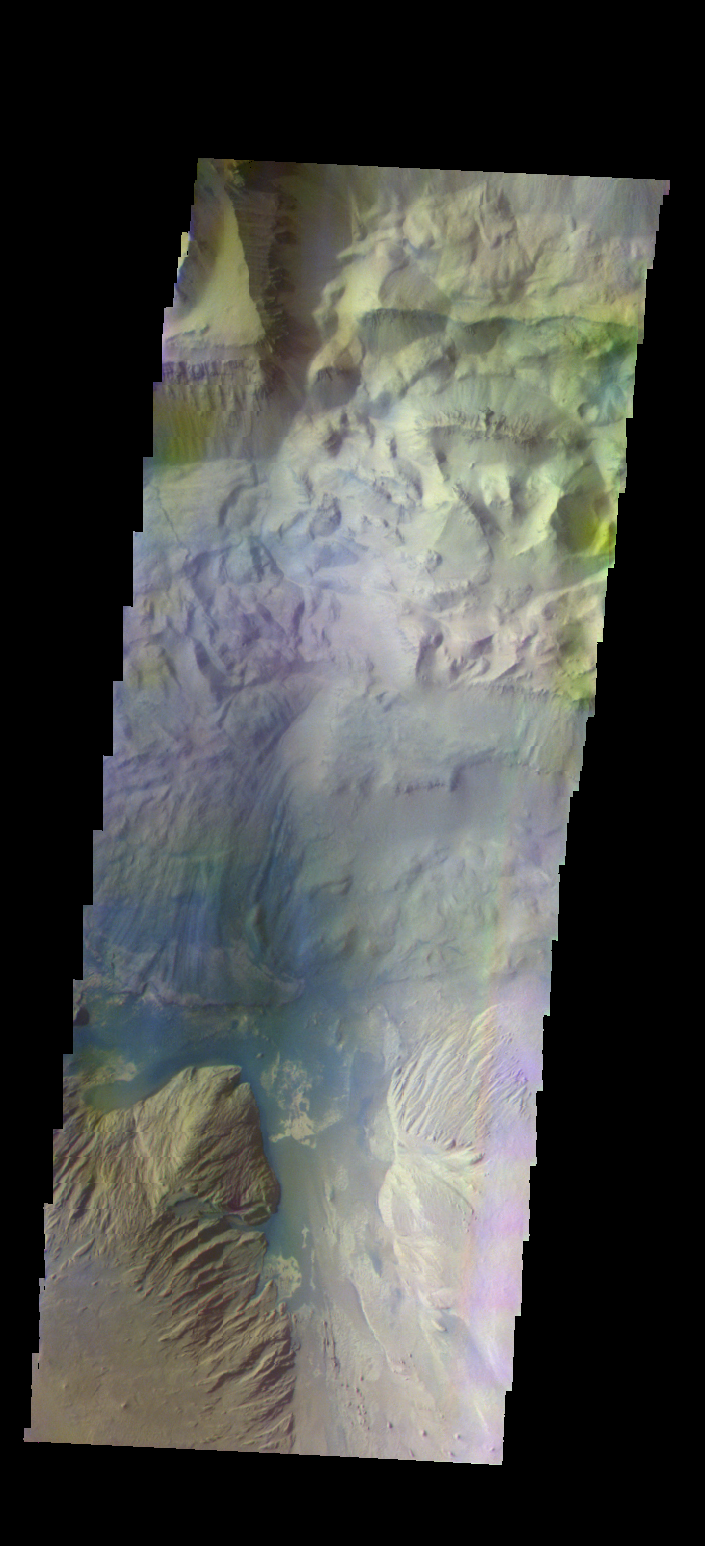

Ophir Chasma – False Color

The THEMIS camera contains 5 filters. The data from different filters can be combined in multiple ways to create a false color image. These false color images may reveal subtle variations of the surface not easily identified in a single band image. Today’s false color image shows part of Ophir Chasma.

Credit: NASA/JPL-Caltech/ASU